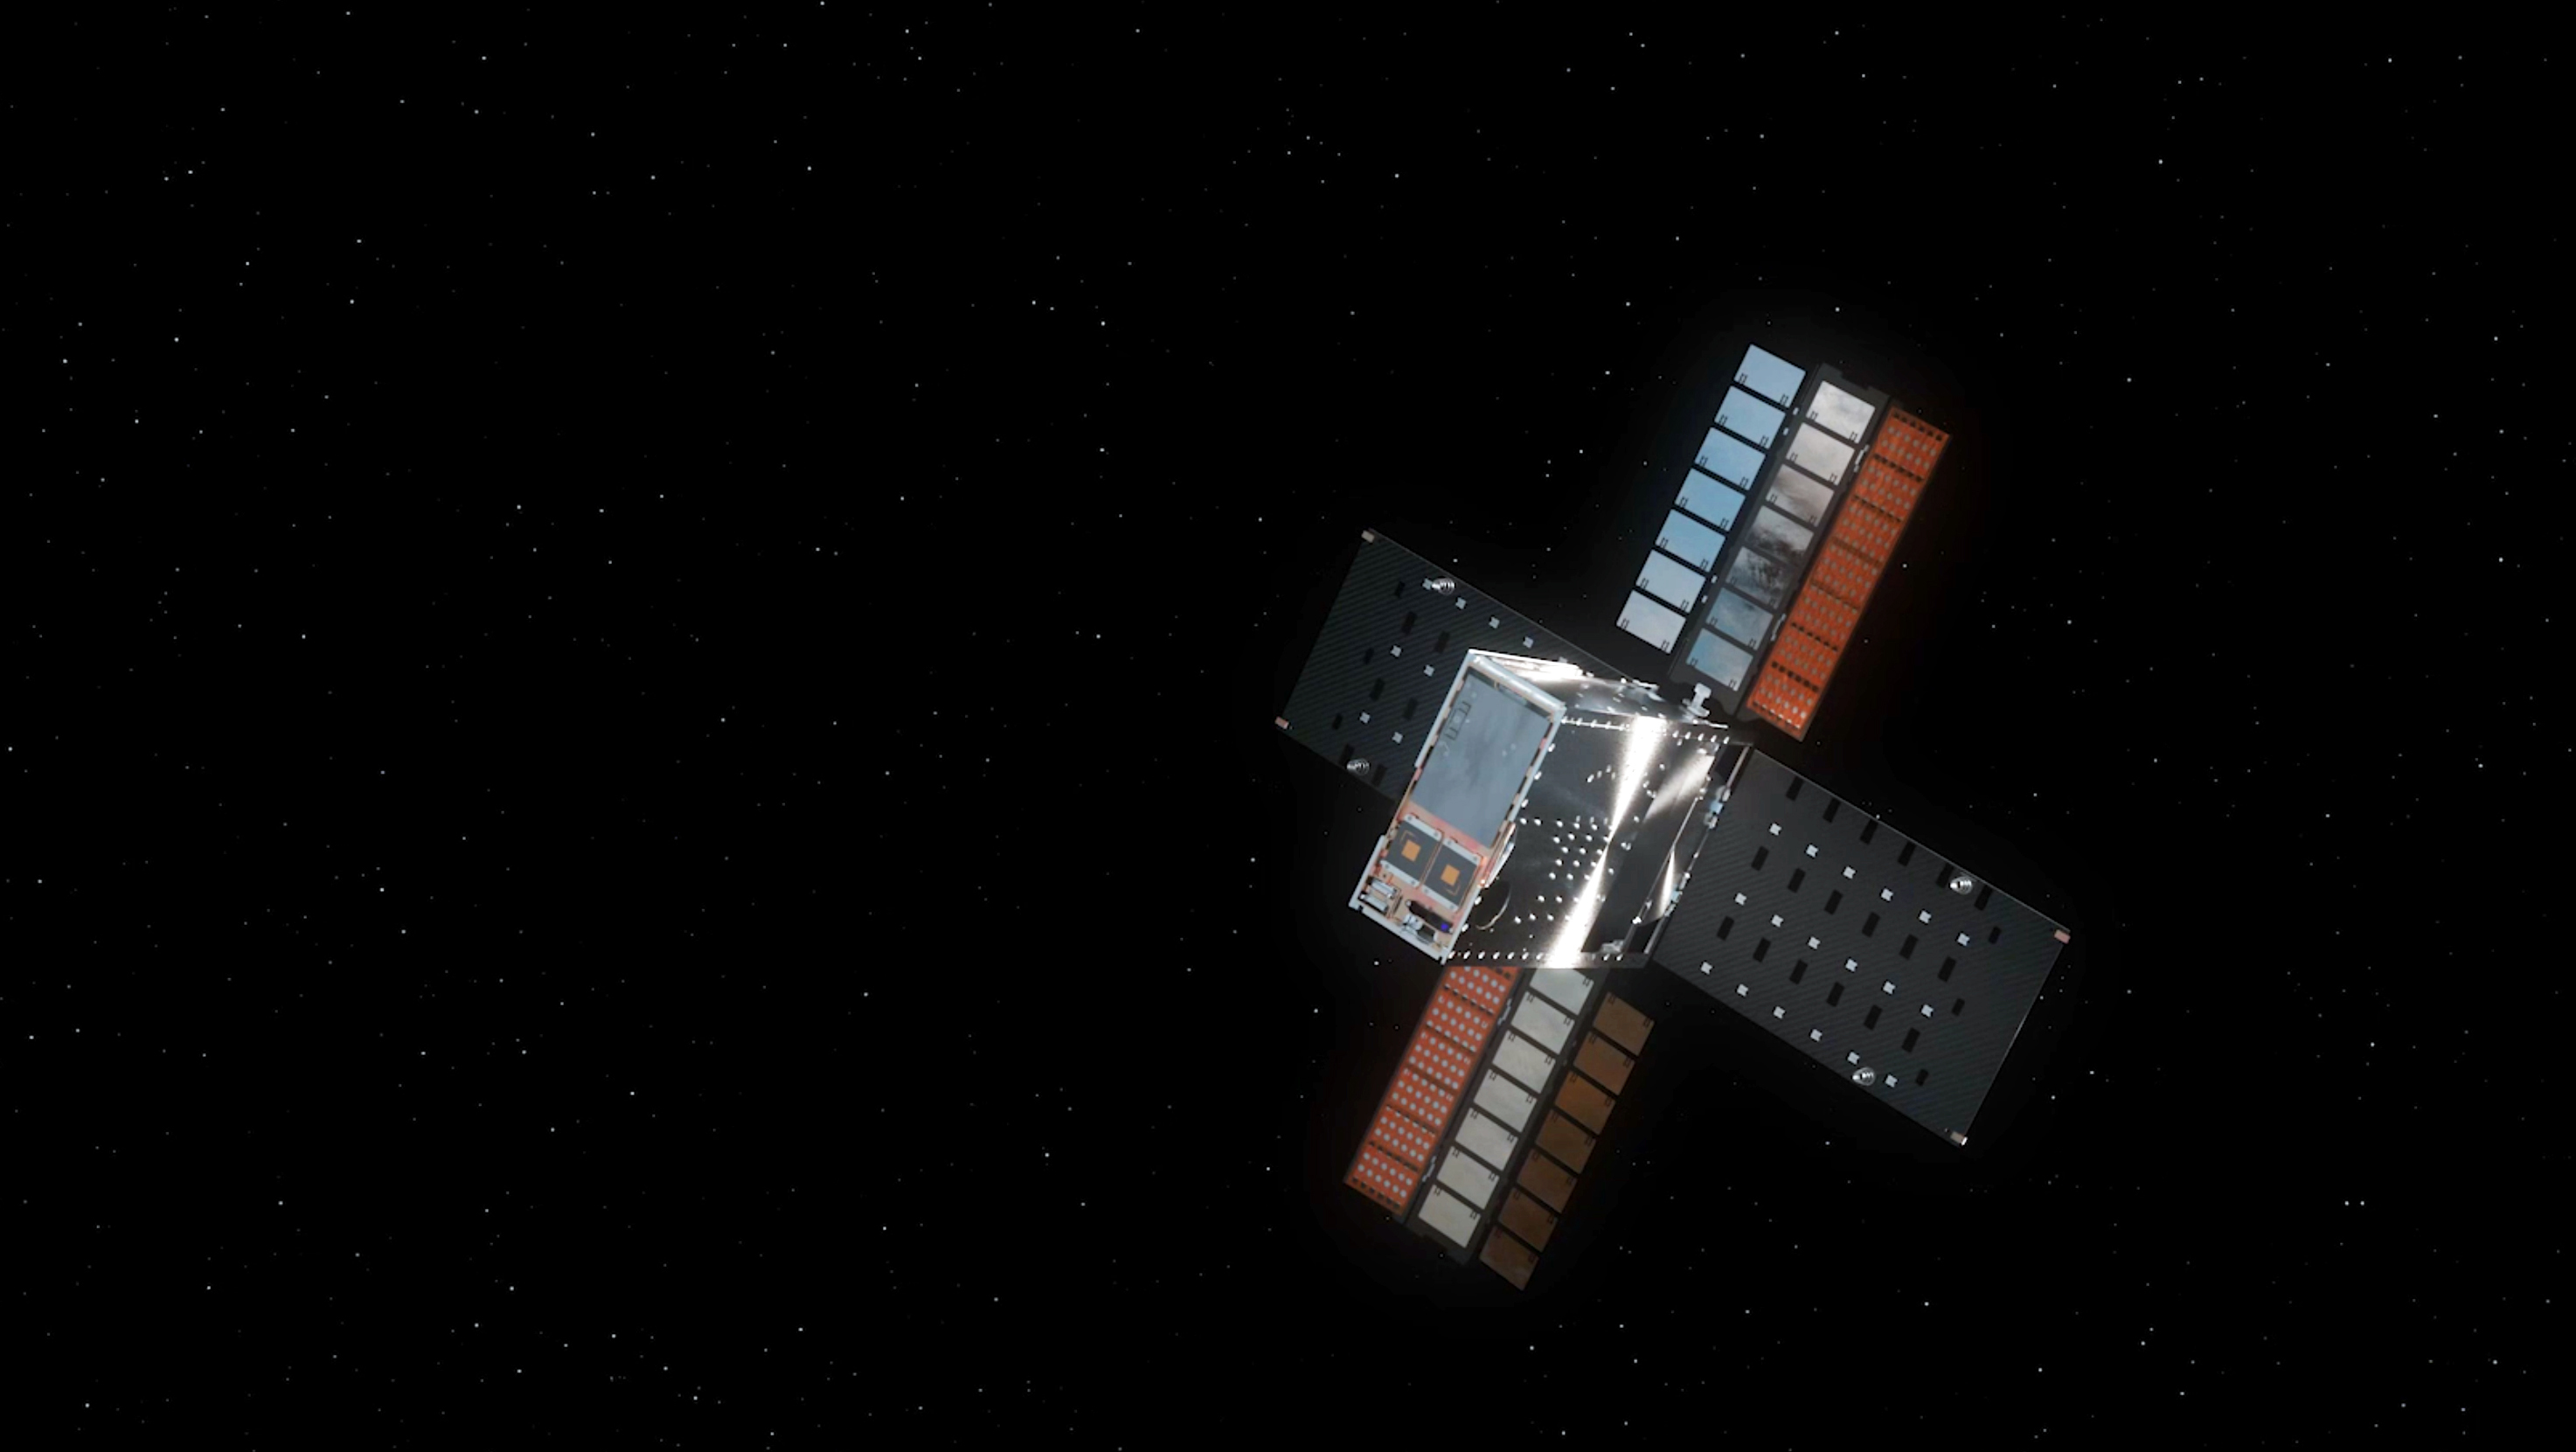

Lunar Flashlight With Solar Arrays Deployed (Illustration)

This illustration shows NASA’s Lunar Flashlight, with its four solar arrays deployed, shortly after launch. The small satellite, or SmallSat, launched Nov. 30, 2022, aboard a SpaceX Falcon 9 rocket as a rideshare with ispace’s HAKUTO-R Mission 1. It will take about three months to reach its science orbit to seek out surface water ice in the darkest craters of the Moon’s South Pole.

A technology demonstration, Lunar Flashlight will use a reflectometer equipped with four lasers that emit near-infrared light in wavelengths readily absorbed by surface water ice. This is the first time that multiple colored lasers will be used to seek out ice inside these dark regions on the Moon, which haven’t seen sunlight in billions of years. Should the lasers hit bare rock or regolith (broken rock and dust), the light will reflect back to the spacecraft. But if the target absorbs the light, that would indicate the presence of water ice. The greater the absorption, the more ice there may be.

The science data collected by the mission will be compared with observations made by other lunar missions to help reveal the distribution of surface water ice on the Moon for potential use by future astronauts.

Lunar Flashlight is managed for NASA by the agency’s Jet Propulsion Laboratory, a division of Caltech in Pasadena, California. Barbara Cohen, the mission’s principal investigator, is based at NASA’s Goddard Space Flight Center in Greenbelt, Maryland. Lunar Flashlight will be operated by Georgia Tech, including graduate and undergraduate students. The Lunar Flashlight science team is distributed across multiple institutions, including NASA’s Goddard; the University of California, Los Angeles; Johns Hopkins University Applied Physics Laboratory; and the University of Colorado.

The SmallSat’s propulsion system was developed by NASA’s Marshall Space Flight Center in Huntsville, Alabama, with development and integration support from Georgia Tech. NASA’s Small Business Innovation Research program funded component development from small businesses, including Plasma Processes Inc. (Rubicon) for thruster development, Flight Works for pump development, and Beehive Industries (formerly Volunteer Aerospace) for specific 3D-printed components. The Air Force Research Laboratory also contributed financially to the development of the Lunar Flashlight propulsion system. Lunar Flashlight is funded by the Small Spacecraft Technology program within NASA’s Space Technology Mission Directorate.

Credit: NASA/JPL-Caltech